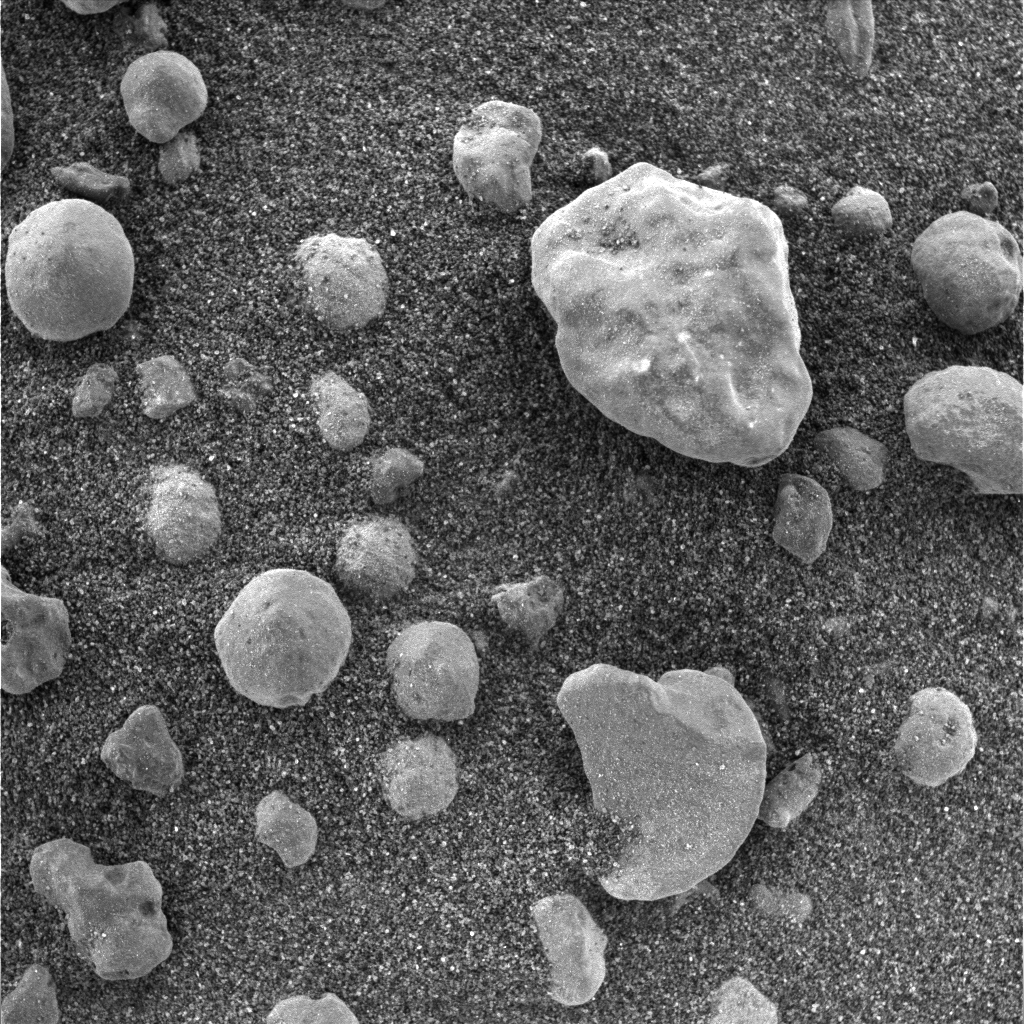

Tiny Pebbles

This image taken by the microscopic imager instrument located on the Mars Exploration Rover Opportunity’s instrument deployment device, or “arm,” shows the crater floor at Meridiani Planum, Mars, before the rover dug a trench on sol 23 (February 16, 2004). Grains of soil on the floor appear sand-sized with millimeter-sized pebbles on top. The area in this image measures approximately 3 centimeters (1.2 inches) across.

Credit: NASA/JPL/USGS